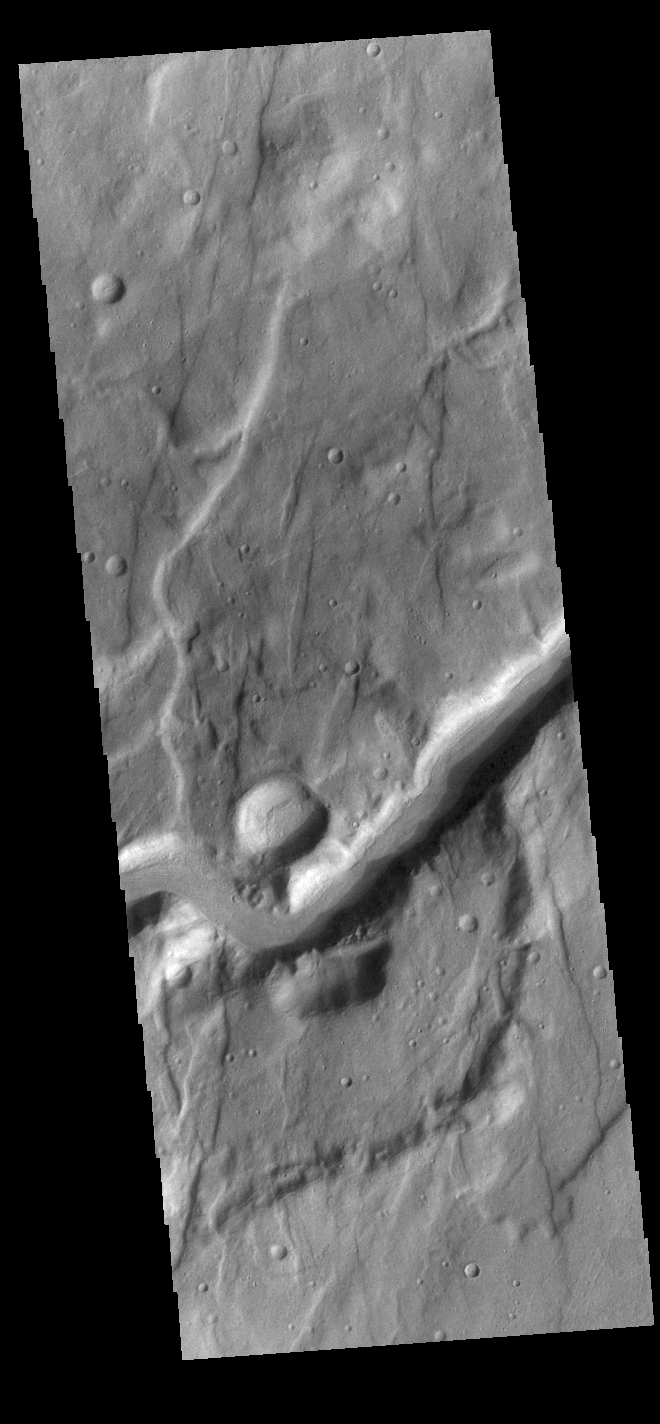

Claritas Fossae Channel

This VIS image shows an unnamed channel located in Claritas Fossae. The channel flows from the highland of the fossae down into Icaria Planum.

Credit: NASA/JPL-Caltech/ASU